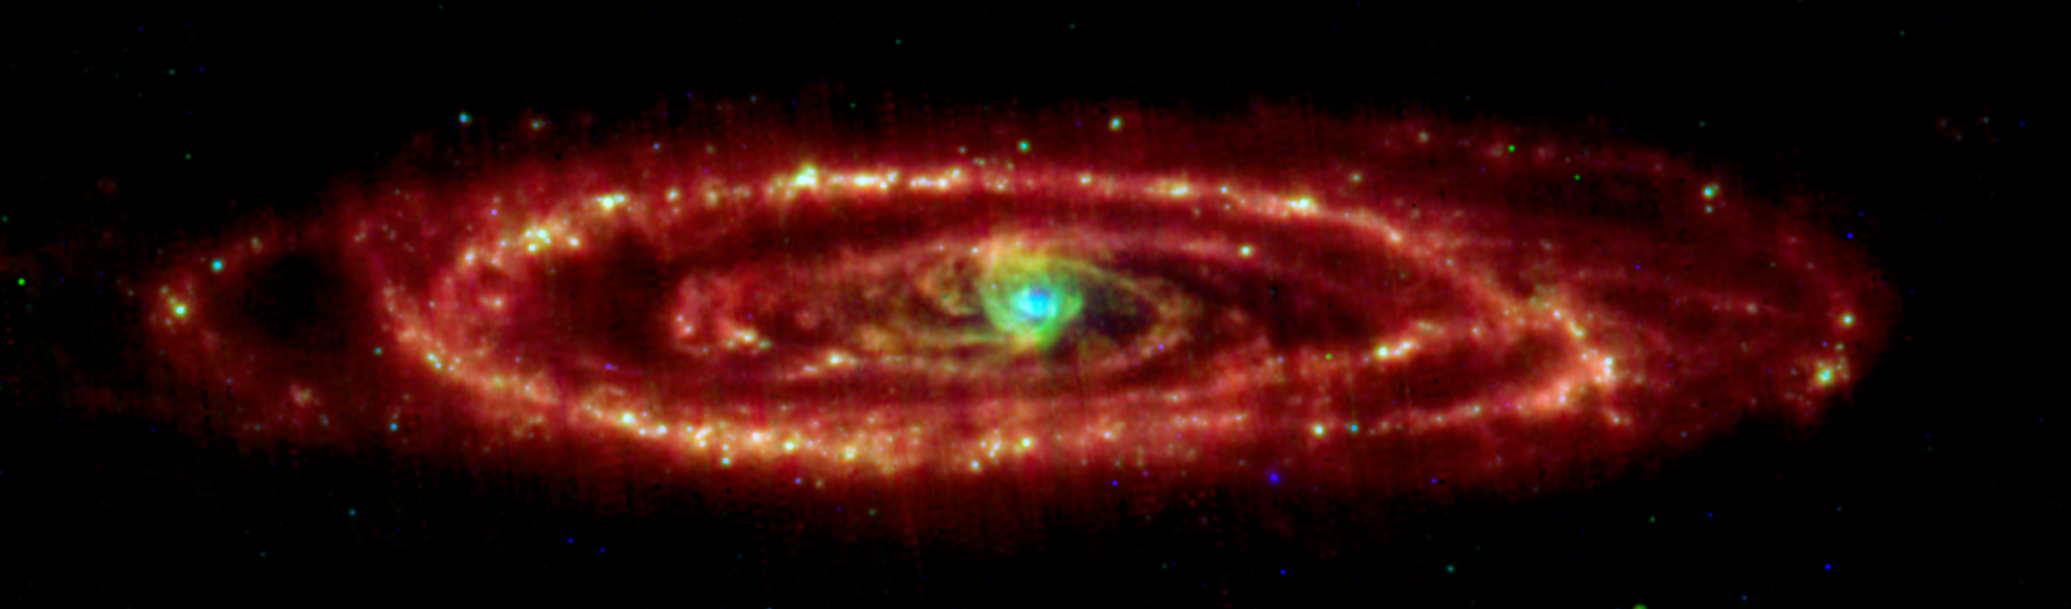

Spitzer/MIPS View of the Andromeda Galaxy

NASA's Spitzer Space Telescope has captured stunning infrared views of the famous Andromeda galaxy to reveal insights that were only hinted at in visible light.

The multi-wavelength view of Andromeda combines images taken at 24 microns (blue), 70 microns (green), and 160 microns (red). Using all three bands from the multiband imaging photometer allows astronomers to measure the temperature of the dust by its color. The warmest dust is brightest at 24 microns while the coolest is most evident at 160 microns. The blue/white areas have the hottest dust, as seen in the bulge and in the star-forming areas along the arms. The cooler dust floating further out in the ring and arms are in the redder regions.

The data were taken on August 25, 2004, the one-year anniversary of the launch of the space telescope. The observations have been transformed into this remarkable gift from Spitzer -- the most detailed infrared image of the spectacular galaxy to date.

Credit: NASA/JPL-Caltech/K. Gordon (University of Arizona)